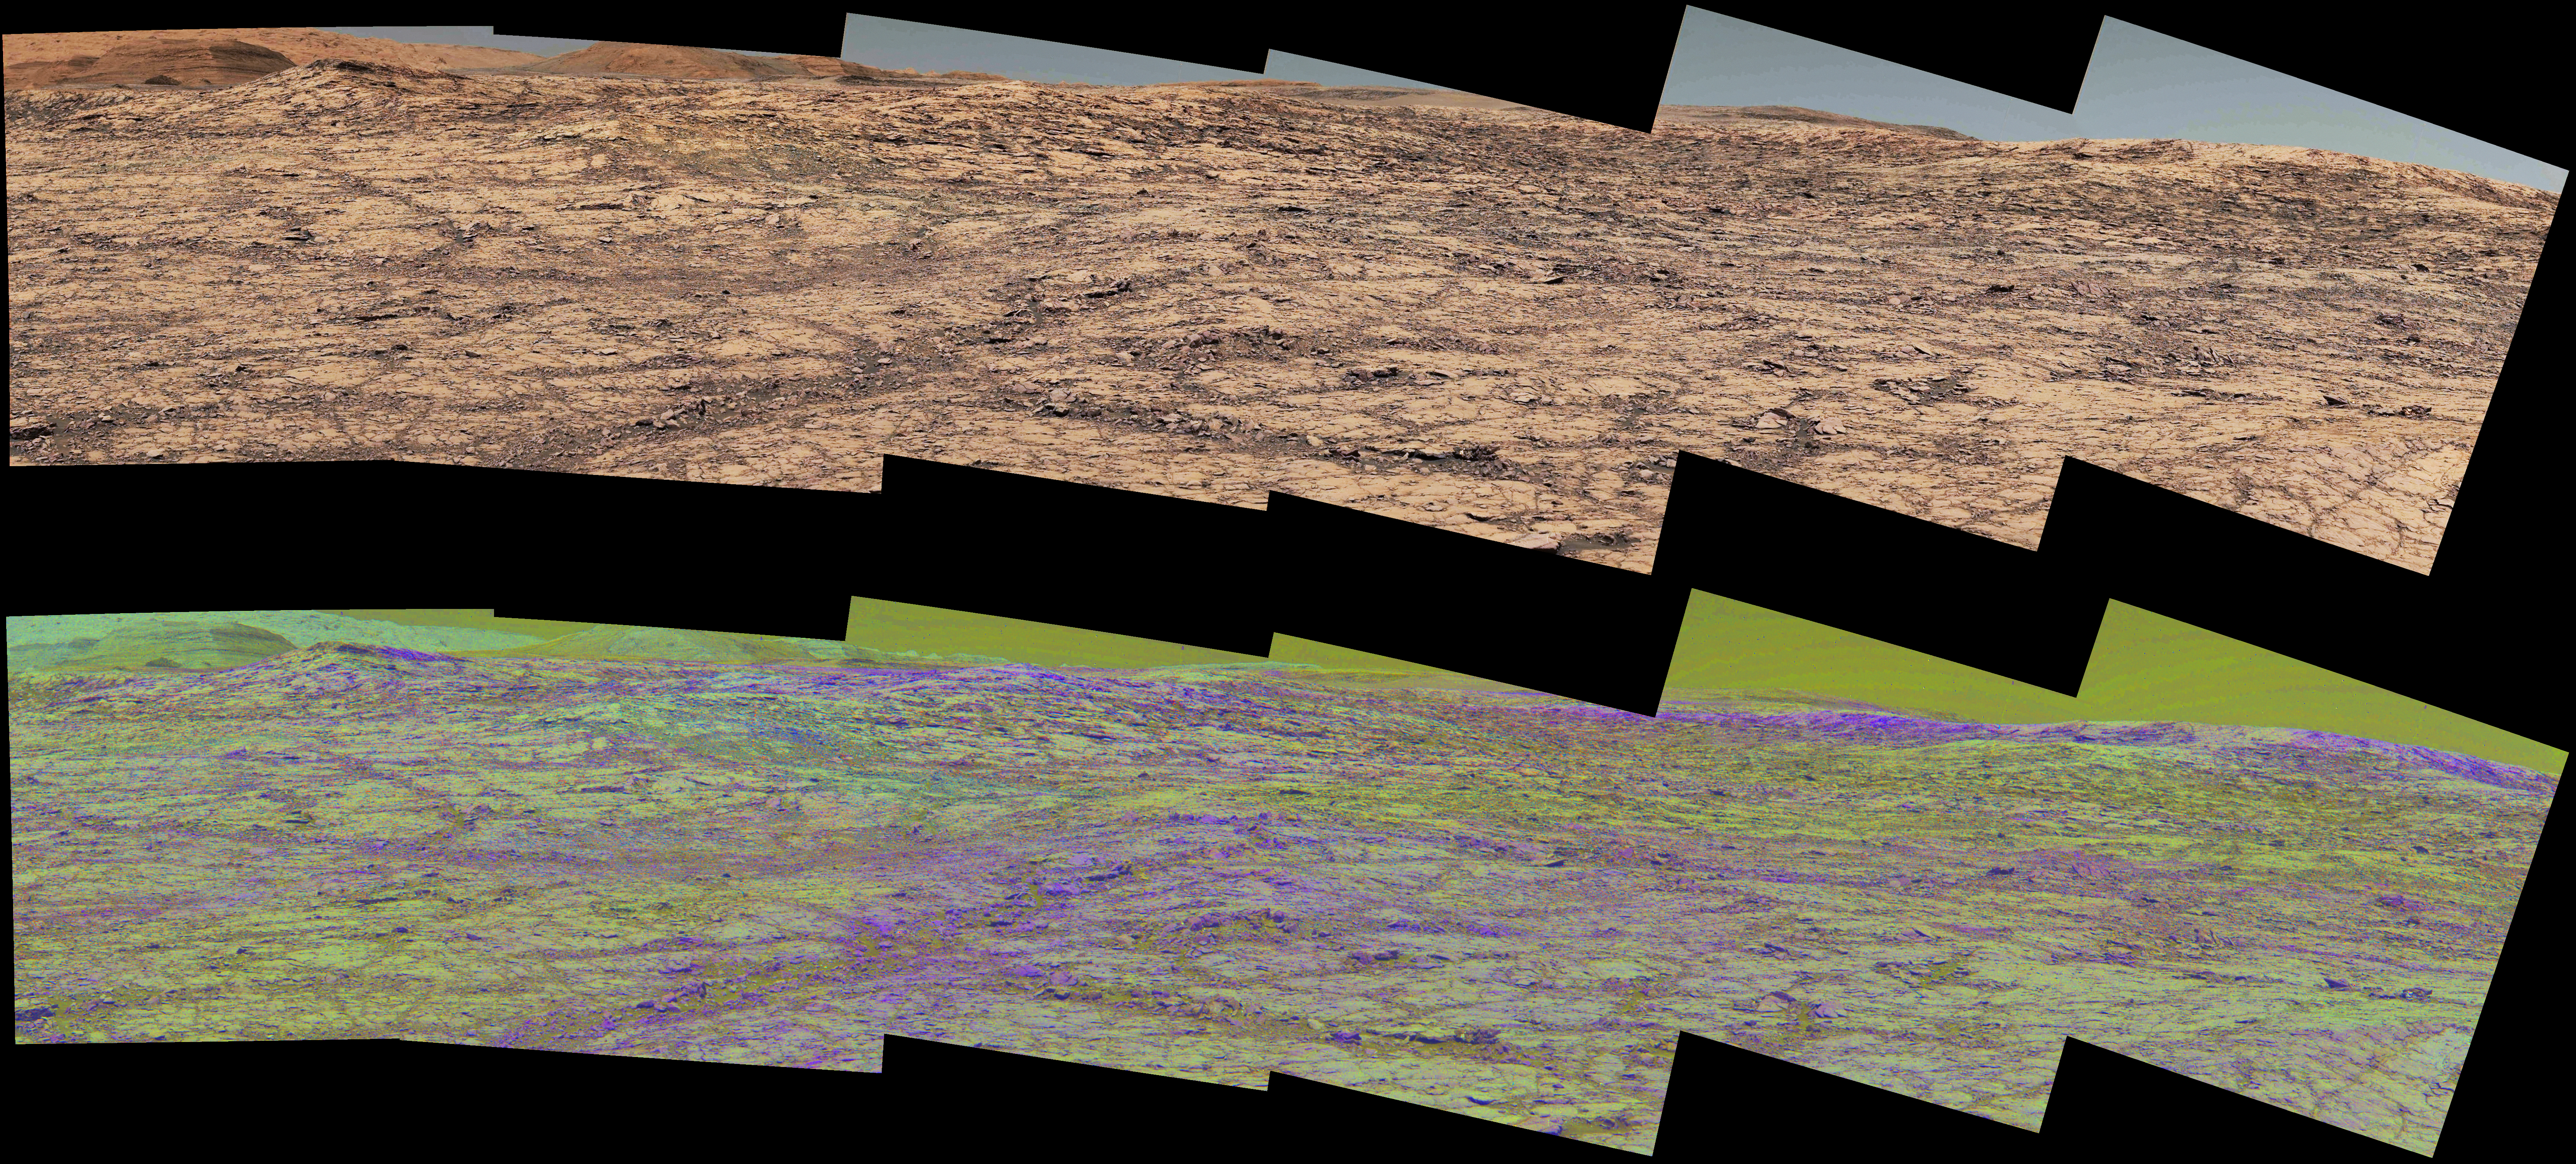

Mastcam Special Filters Help Locate Variations Ahead

Figure 1

This pair of images from the Mast Camera (Mastcam) on NASA’s Curiosity rover illustrates how special filters are used to scout terrain ahead for variations in the local bedrock.

The upper panorama is in the Mastcam’s usual full color, for comparison. The lower panorama of the same scene, in false color, combines three exposures taken through different “science filters,” each selecting for a narrow band of wavelengths. Filters and image processing steps were selected to make stronger signatures of hematite, an iron-oxide mineral, evident as purple. Hematite is of interest in this area of Mars — partway up “Vera Rubin Ridge” on lower Mount Sharp — as holding clues about ancient environmental conditions under which that mineral originated.

In this pair of panoramas, the strongest indications of hematite appear related to areas where the bedrock is broken up. With information from this Mastcam reconnaissance, the rover team selected destinations in the scene for close-up investigations (see PIA22066) to gain understanding about the apparent patchiness in hematite spectral features.

The Mastcam’s left-eye camera took the component images of both panoramas on Sept. 12, 2017, during the 1,814th Martian day, or sol, of Curiosity’s work on Mars. The view spans from south-southeast on the left to south-southwest on the right. The foreground across the bottom of the scene is about 50 feet (about 15 meters) wide.

Figure 1 includes scale bars of 1 meter (3.3 feet) in the middle distance and 5 meters (16 feet) at upper right.

Curiosity’s Mastcam combines two cameras: the right eye with a telephoto lens and the left eye with a wider-angle lens. Each camera has a filter wheel that can be rotated in front of the lens for a choice of eight different filters. One filter for each camera is clear to all visible light, for regular full-color photos, and another is specifically for viewing the Sun. Some of the other filters were selected to admit wavelengths of light that are useful for identifying iron minerals.

Each of the filters used for the lower panorama shown here admits light from a narrow band of wavelengths, extending to only about 5 to 10 nanometers longer or shorter than the filter’s central wavelength. The three observations combined into this product used filters centered at three near-infrared wavelengths: 751 nanometers, 867 nanometers and 1,012 nanometers. Hematite distinctively absorbs some frequencies of infrared light more than others.

Usual color photographs from digital cameras — such as the upper panorama here from Mastcam — combine information from red, green and blue filtering. The filters are in a microscopic grid in a “Bayer” filter array situated directly over the detector behind the lens, with wider bands of wavelengths. The colors of the upper panorama, as with most featured images from Mastcam, have been tuned with a color adjustment similar to white balancing for approximating how the rocks and sand would appear under daytime lighting conditions on Earth.

Malin Space Science Systems, San Diego, built and operates the Mastcam. NASA’s Jet Propulsion Laboratory, a division of the Caltech in Pasadena, California, manages the Mars Science Laboratory Project for NASA’s Science Mission Directorate, Washington. JPL designed and built the project’s Curiosity rover.

Credit: NASA/JPL-Caltech/MSSS/ASU